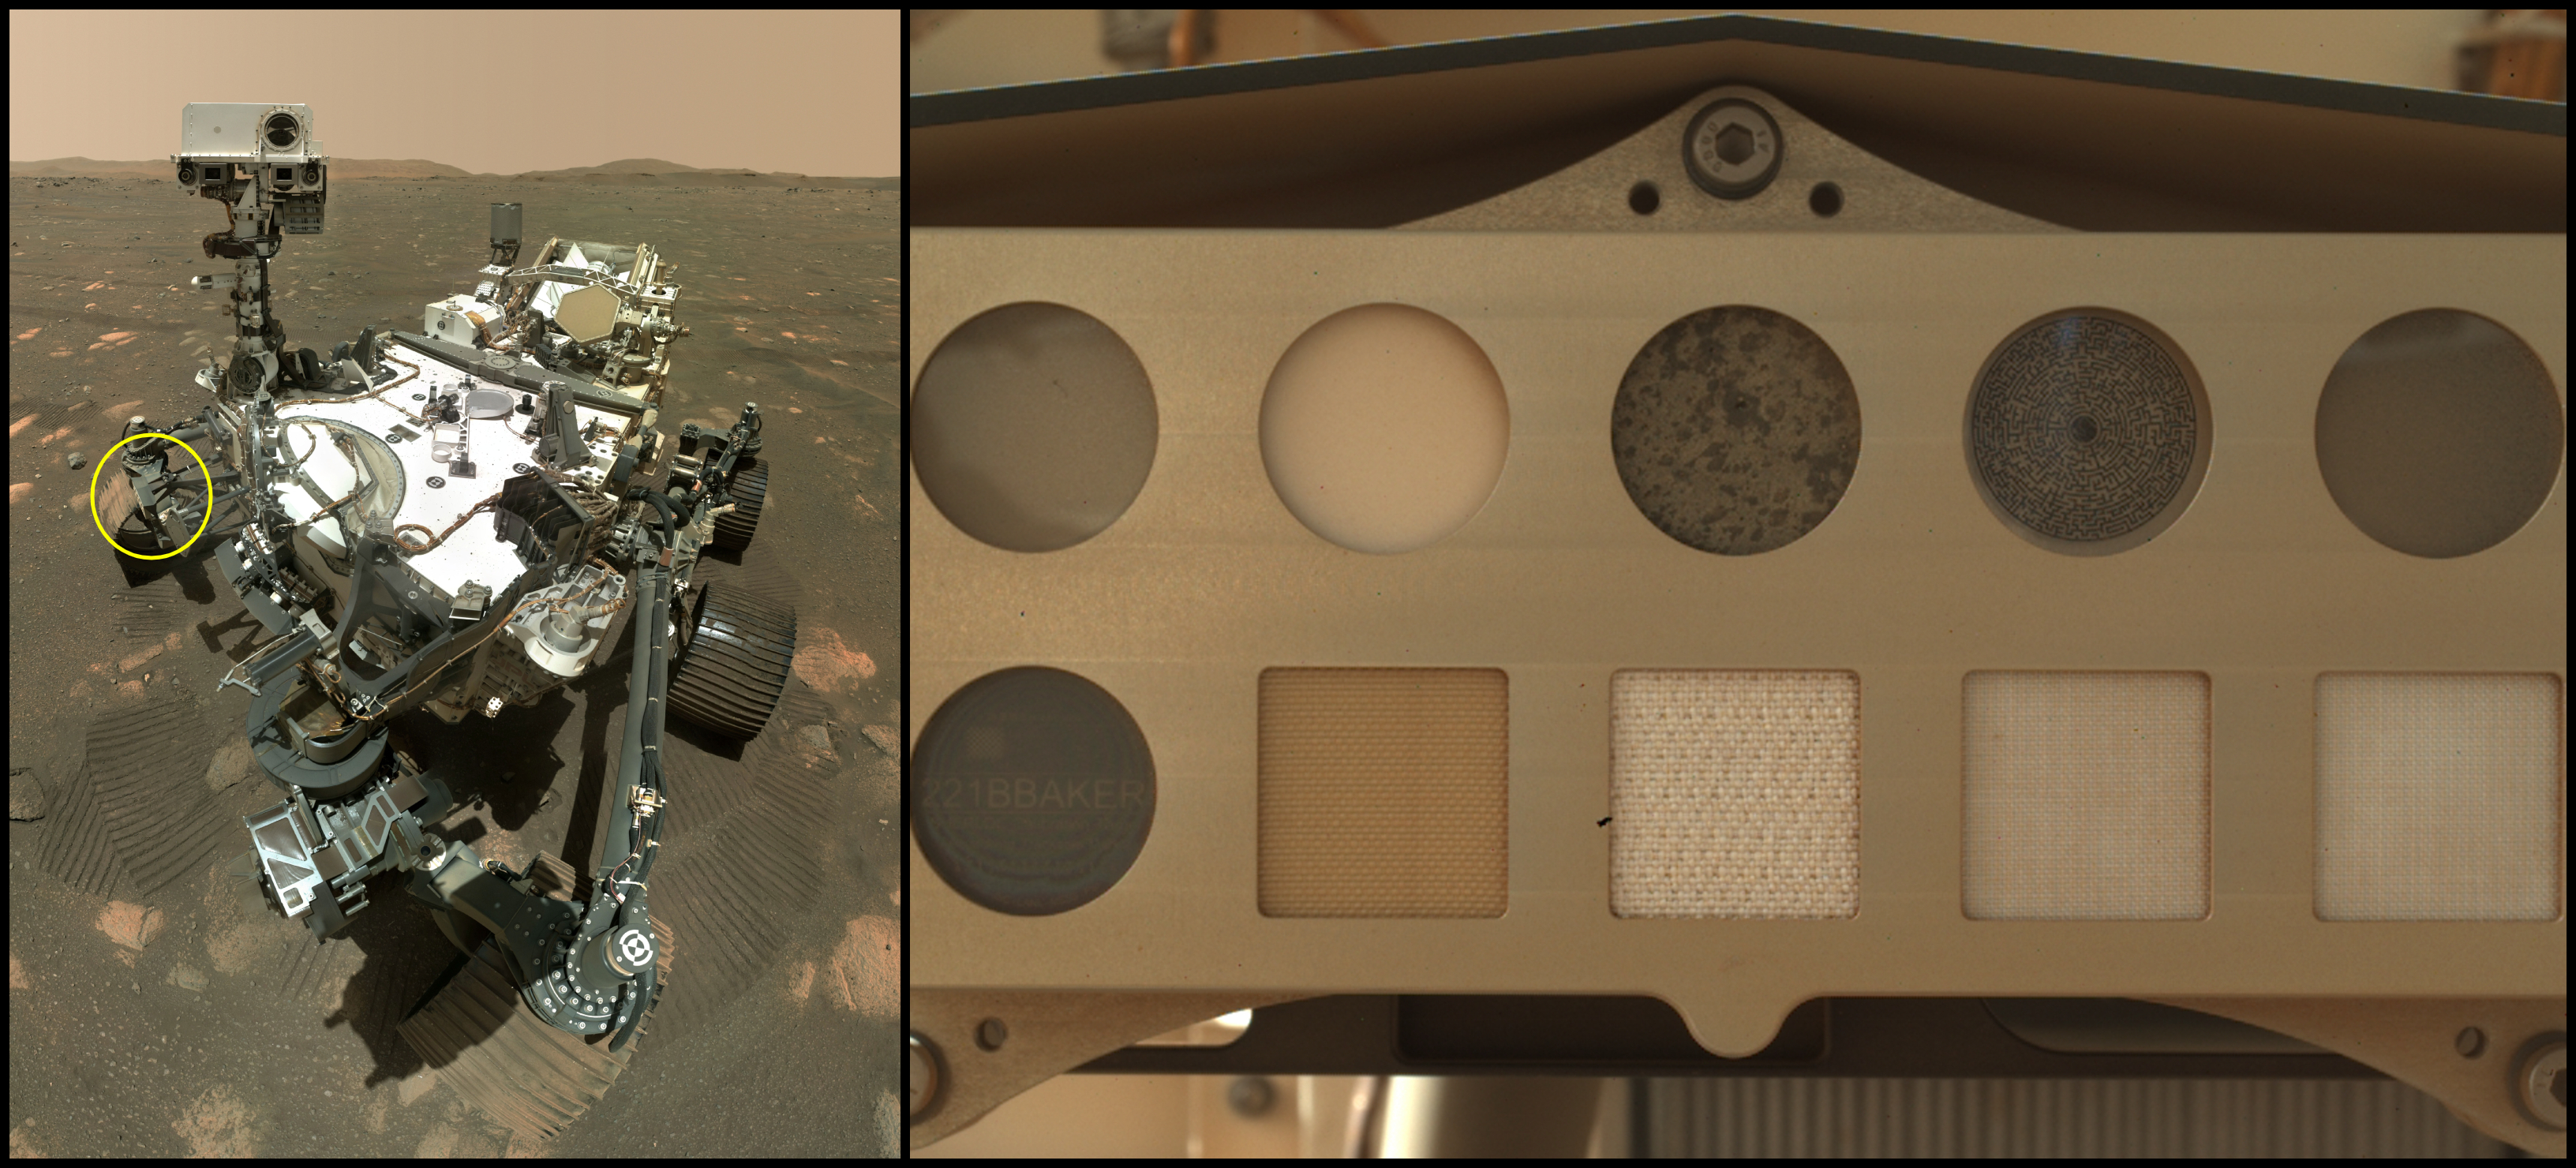

Perseverance and SHERLOC’s Calibration Target

At left is NASA’s Perseverance Mars rover. The annotation shows where spacesuit materials can be found attached to a calibration target for SHERLOC (Scanning Habitable Environments with Raman & Luminescence for Organics and Chemicals), one of the rover’s instruments. At right is a close-up of the calibration target. Scientists rely on calibration targets to fine-tune instrument settings using materials with known properties. In the case of SHERLOC’s calibration target, they are also studying how the five swatches of spacesuit materials arranged along the bottom row degrade in the Martian environment.

Those materials, from left to right: a piece of polycarbonate visor used in spacesuit helmets; Vectran, a cut-resistant material used for the palms of astronaut gloves; a commonly used spacesuit material called Ortho-Fabric; and two kinds of Teflon, which has dust-repelling nonstick properties.

Top row, left to right: two gallium nitride targets that glow different colors when illuminated with SHERLOC’s laser; a slice of Martian meteorite named Sayh al Uhaymir 008 (SaH 008); a maze designed to focus SHERLOC’s camera; and a diffuse transmission target that measures how SHERLOC’s laser scatters light.

This image was taken by the WATSON (Wide Angle Topographic Sensor for Operations and eNgineering) camera, which is part of SHERLOC on the end of Perseverance’s robotic arm.

A key objective for Perseverance’s mission on Mars is astrobiology, including the search for signs of ancient microbial life. The rover will characterize the planet’s geology and past climate, pave the way for human exploration of the Red Planet, and be the first mission to collect and cache Martian rock and regolith.

NASA’s Mars Sample Return Program, in cooperation with ESA (European Space Agency), is designed to send spacecraft to Mars to collect these sealed samples from the surface and return them to Earth for in-depth analysis.

The Mars 2020 Perseverance mission is part of NASA’s Mars Exploration Program (MEP) portfolio and the agency’s Moon to Mars exploration approach, which includes Artemis missions to the Moon that will help prepare for human exploration of the Red Planet.

NASA’s Jet Propulsion Laboratory, which is managed for the agency by Caltech in Pasadena, California, built and manages operations of the Perseverance rover.

Credit: NASA/JPL-Caltech/MSSS